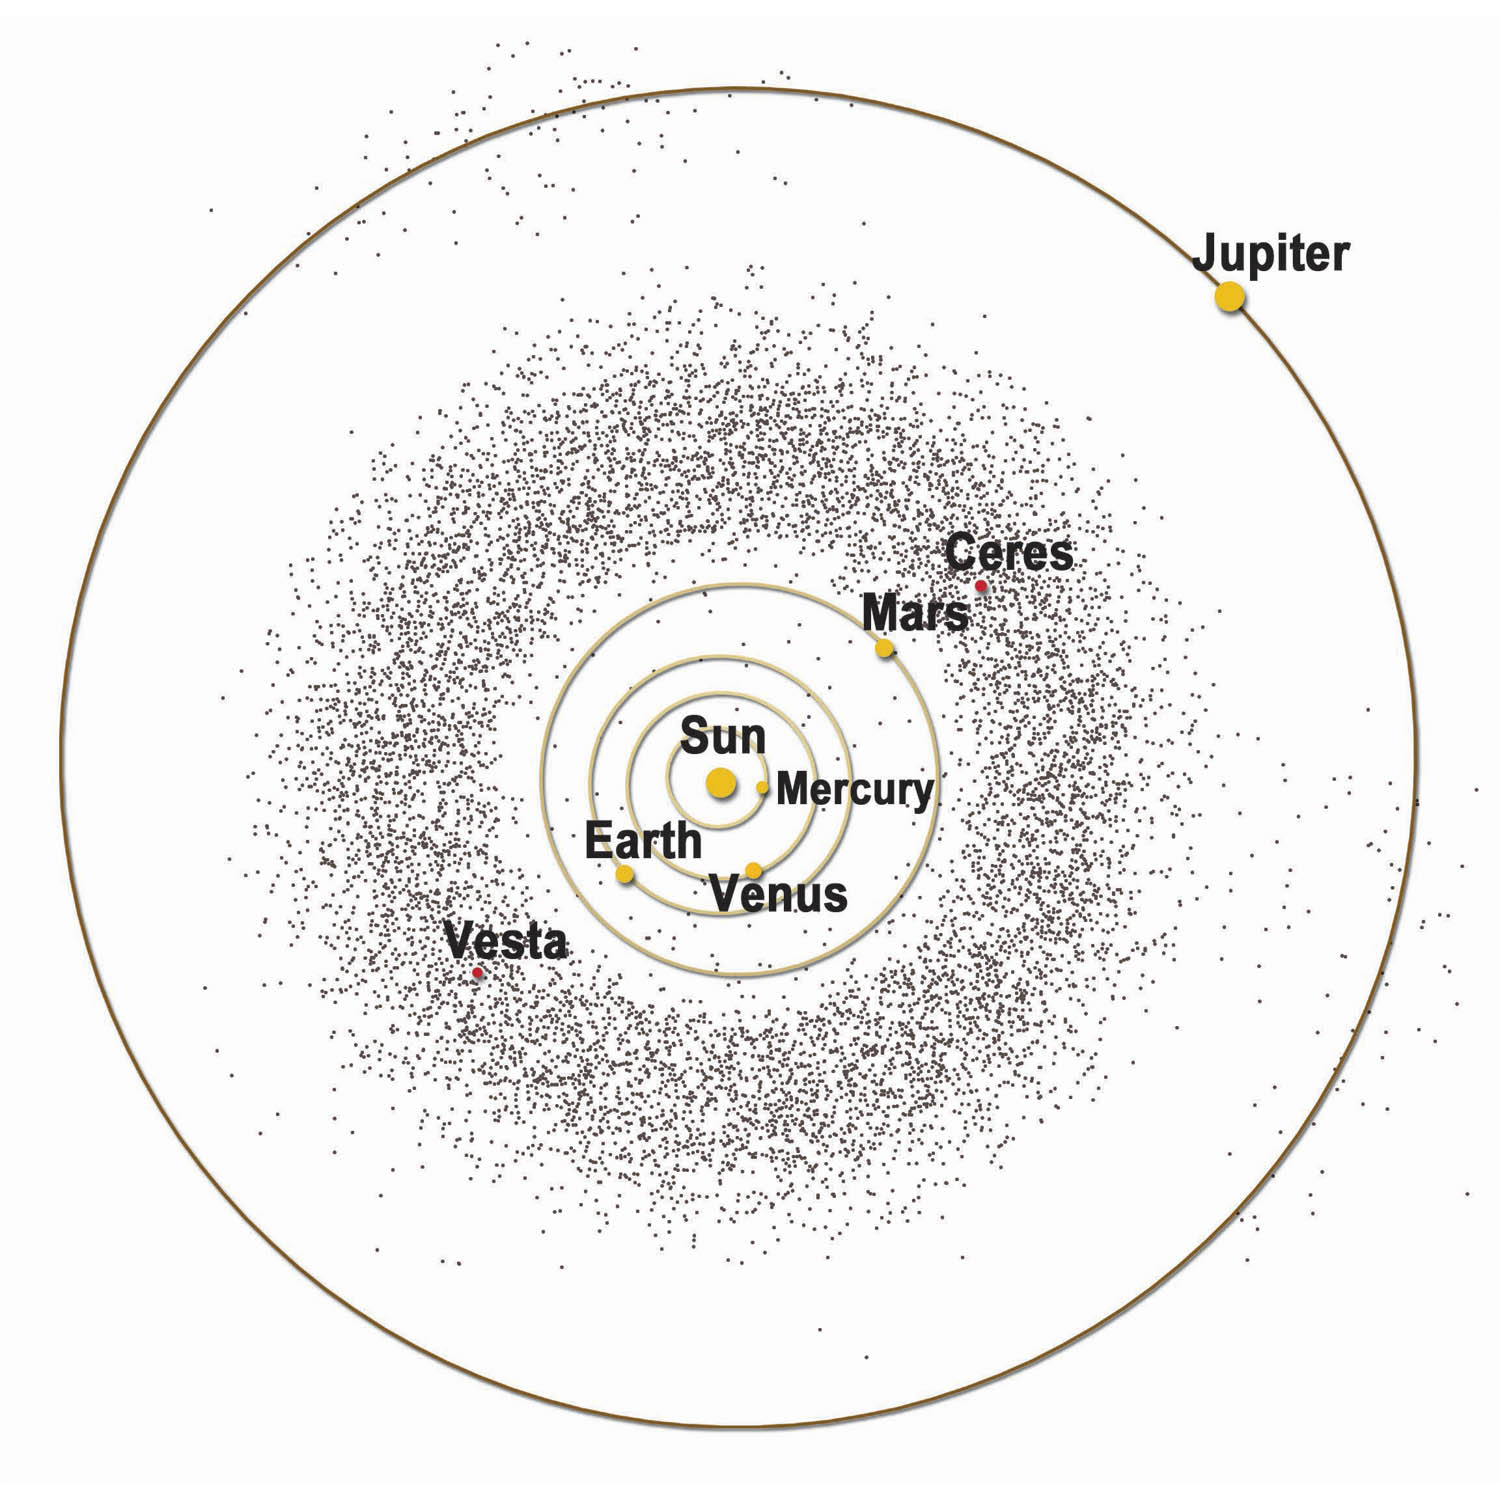

Asteroid Belt

Artist’s graphic of the asteroid belt, part of NASA’s Dawn Mission Art series.

Dawn’s mission is managed by JPL for NASA’s Science Mission Directorate in Washington. Dawn is a project of the directorate’s Discovery Program, managed by NASA’s Marshall Space Flight Center in Huntsville, Alabama. UCLA is responsible for overall Dawn mission science. Orbital ATK, Inc., in Dulles, Virginia, designed and built the spacecraft. The German Aerospace Center, the Max Planck Institute for Solar System Research, the Italian Space Agency and the Italian National Astrophysical Institute are international partners on the mission team.

Credit: NASA/McREL